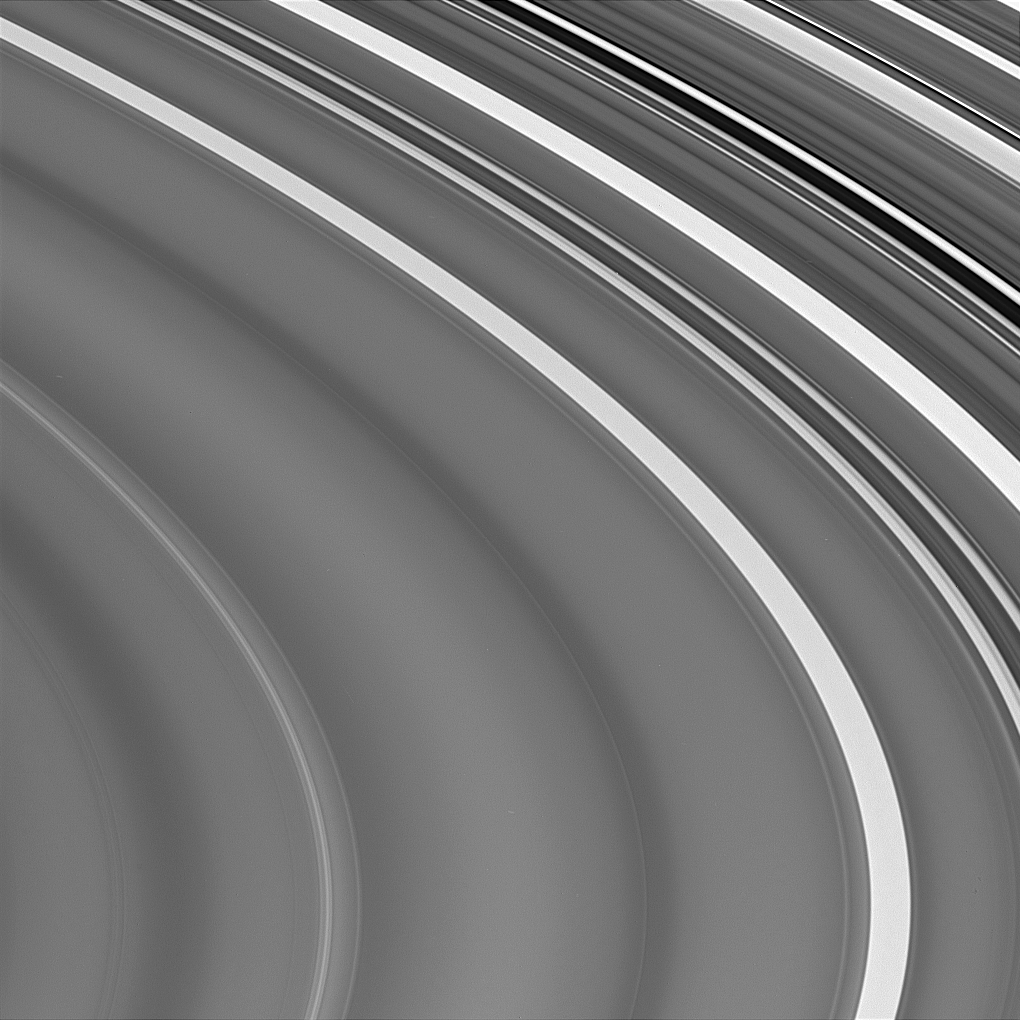

Outer C Ring Detail

This view of Saturn’s outer C ring shows the extreme variations in brightness, along with the subtle, large-scale wavy variations discovered 24 years ago by NASA’s Voyager spacecraft. The notably dark Maxwell gap (near upper right) contains the bright, narrow and eccentric Maxwell ringlet, a Saturnian analog of the narrow Uranian epsilon ring. The gap also contains another very faint ringlet newly discovered by Cassini.

The image was taken with the Cassini spacecraft narrow angle camera on Oct. 29, 2004, at a distance of 838,000 (521,000 miles) from Saturn. The center of this view shows an area located approximately 81,300 kilometers (50,500 miles) from the planet. The image scale is 4.6 kilometers (2.9 miles) per pixel.

The Cassini-Huygens mission is a cooperative project of NASA, the European Space Agency and the Italian Space Agency. The Jet Propulsion Laboratory, a division of the California Institute of Technology in Pasadena, manages the Cassini-Huygens mission for NASA’s Office of Space Science, Washington, D.C. The Cassini orbiter and its two onboard cameras, were designed, developed and assembled at JPL. The imaging team is based at the Space Science Institute, Boulder, Colo.

Credit: NASA/JPL/Space Science Institute